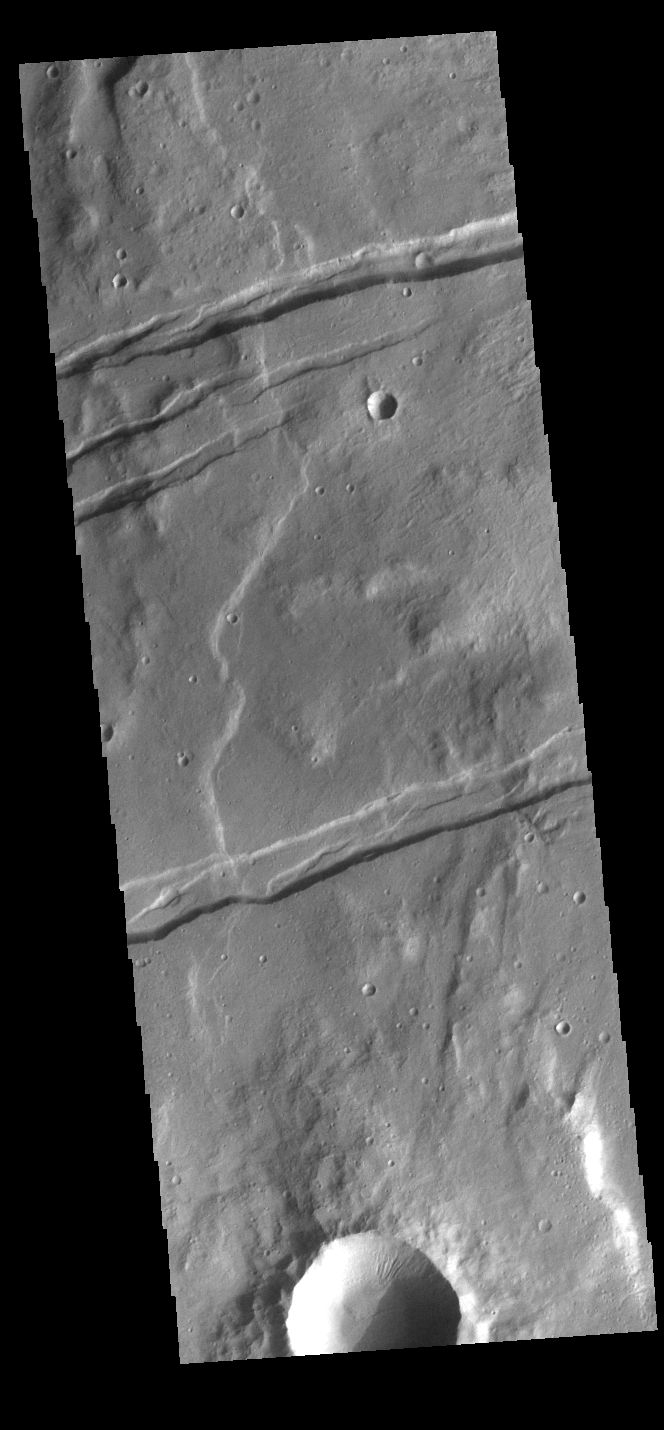

Sirenum Fossae

The linear depressions in this VIS image are part of Sirenum Fossae. These depressions are called graben, which form by the down drop of material between two parallel faults. The faults are caused by extensional tectonic stresses in the region. The fossae are 2735km long (1700 miles).

Credit: NASA/JPL-Caltech/ASU